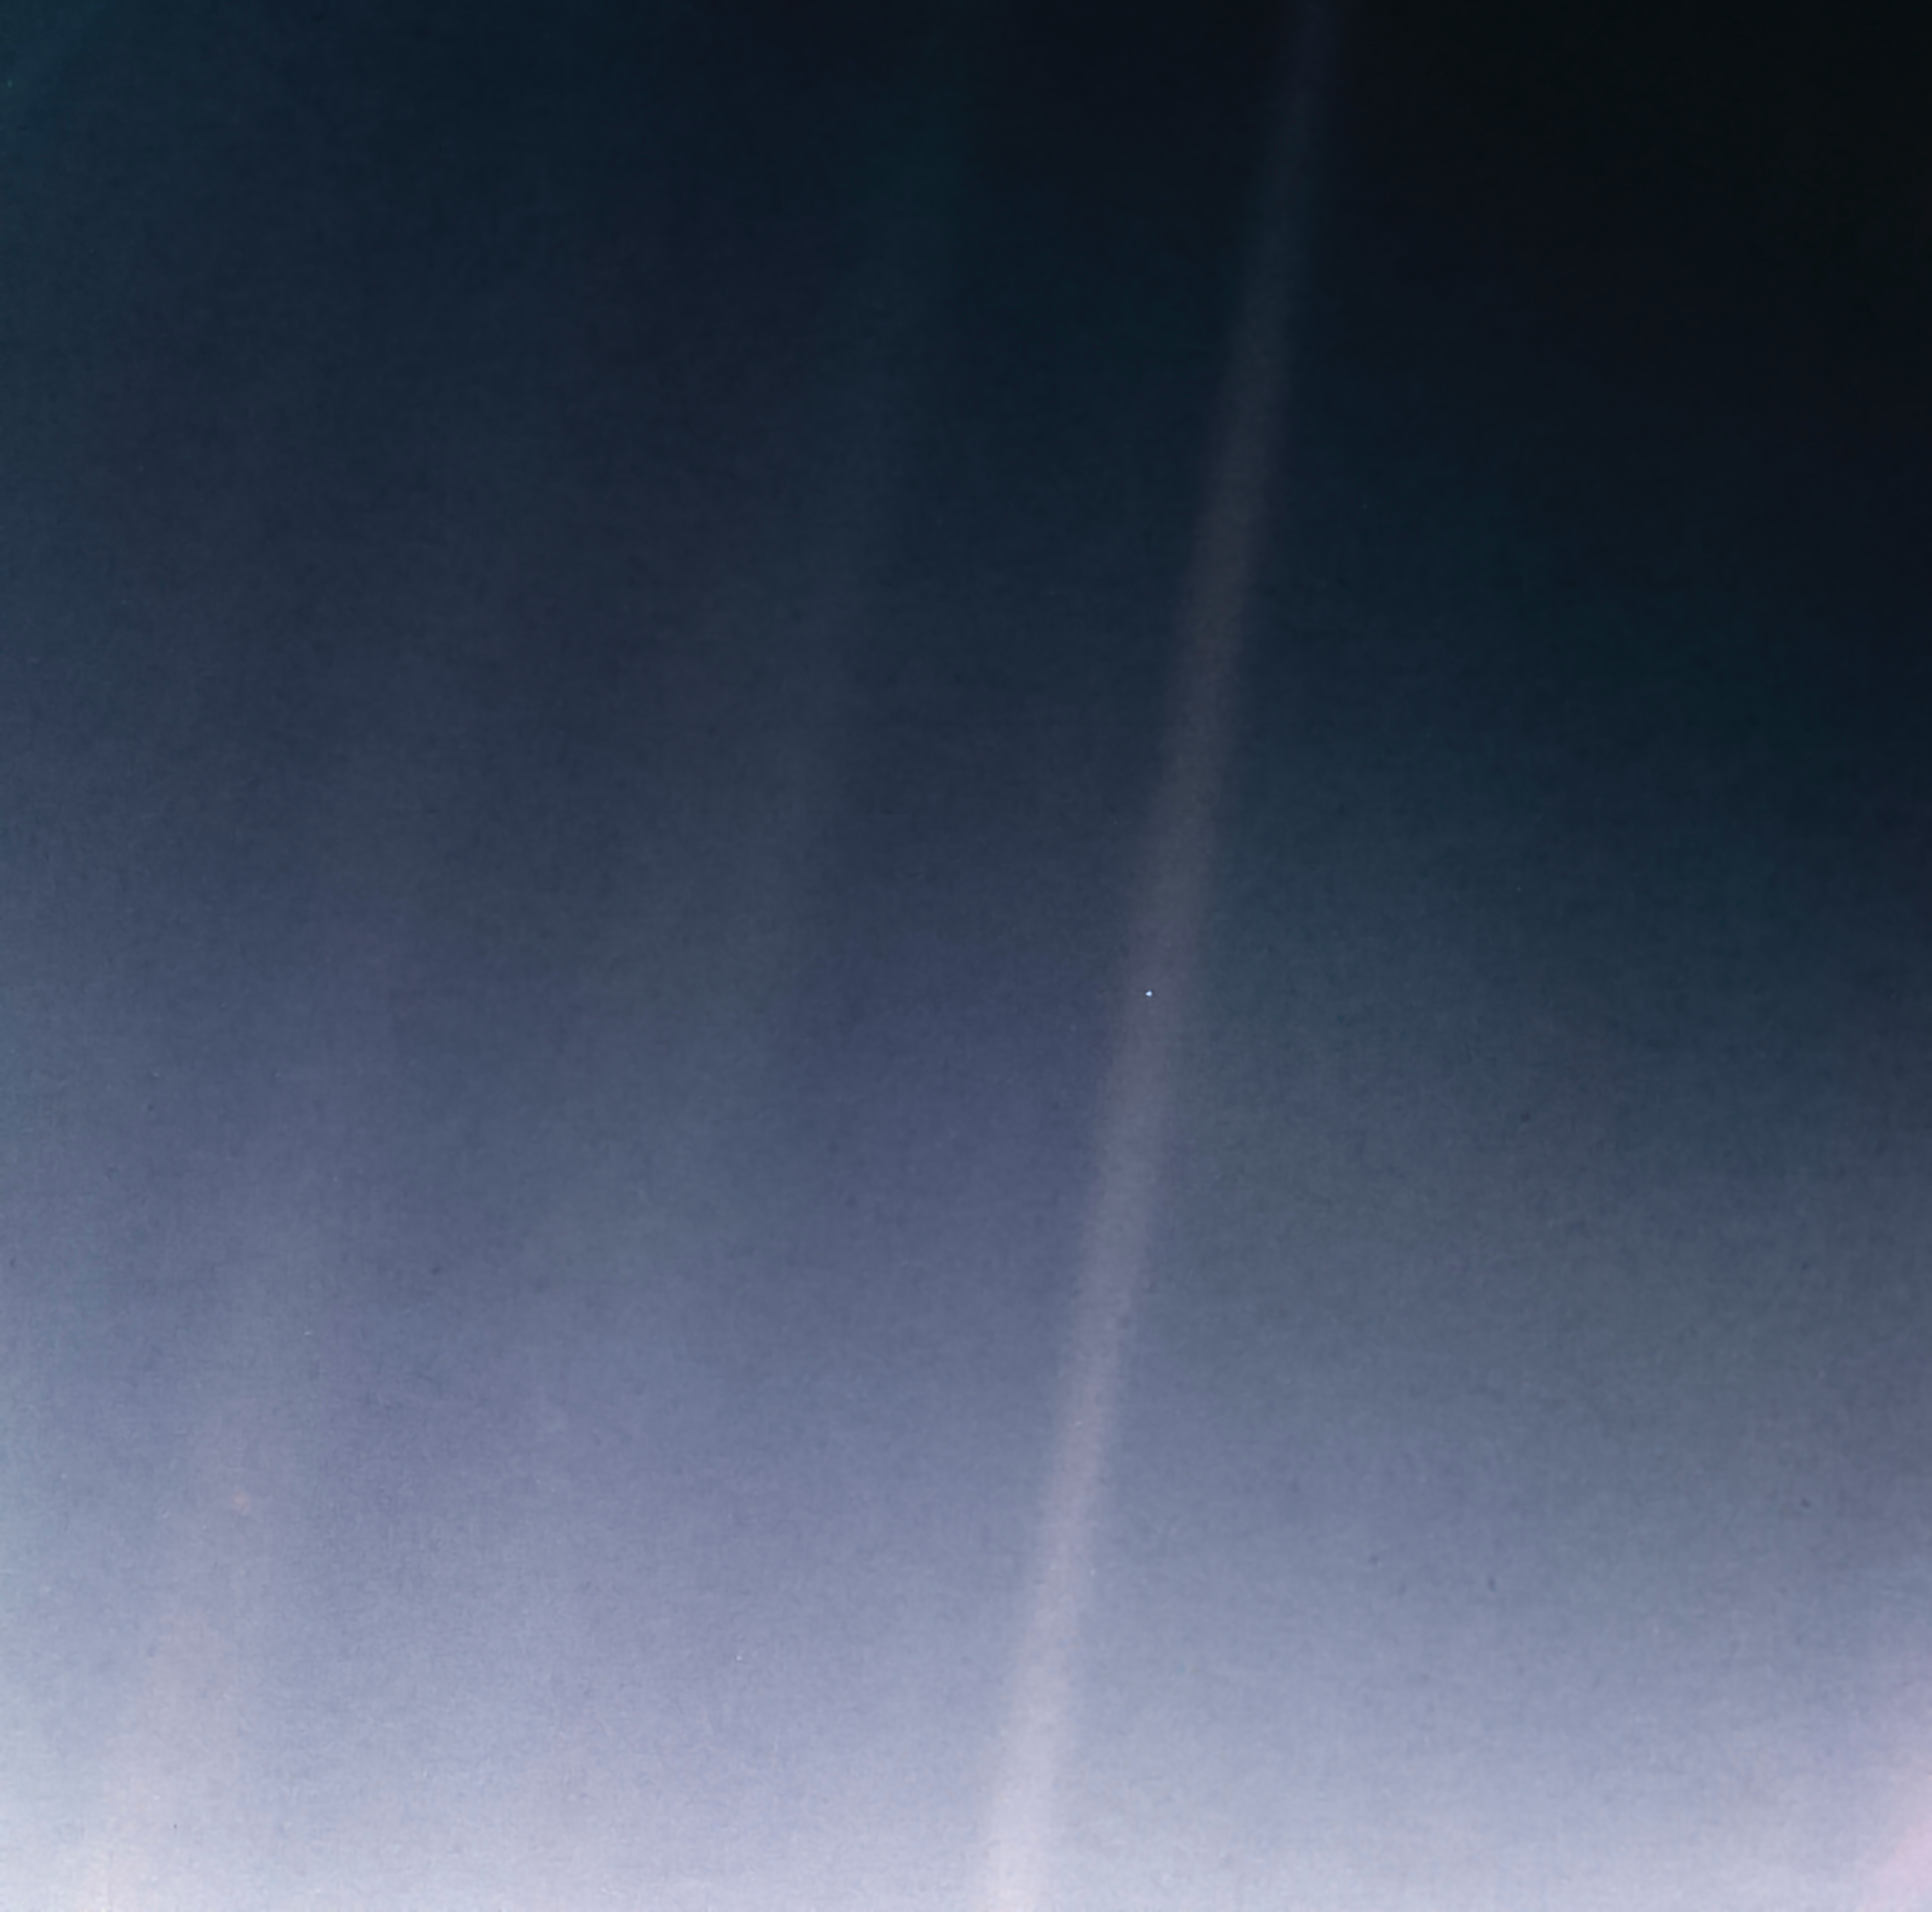

Pale Blue Dot Revisited

For the 30th anniversary of one of the most iconic images taken by NASA’s Voyager mission, a new version of the image known as “the Pale Blue Dot.”

Planet Earth is visible as a bright speck within the sunbeam just right of center and appears softly blue, as in the original version published in 1990 (see PIA00452).

This updated version uses modern image-processing software and techniques to revisit the well-known Voyager view while attempting to respect the original data and intent of those who planned the images.

In 1990, the Voyager project planned to shut off the Voyager 1 spacecraft’s imaging cameras to conserve power and because the probe, along with its sibling Voyager 2, would not fly close enough to any other objects to take pictures. Before the shutdown, the mission commanded the probe to take a series of 60 images designed to produce what they termed the “Family Portrait of the Solar System.” Executed on Valentine’s Day 1990, this sequence returned images for making color views of six of the solar system’s planets and also imaged the Sun in monochrome.

The popular name of this view is traced to the title of the 1994 book by Voyager imaging scientist Carl Sagan, who originated the idea of using Voyager’s cameras to image the distant Earth and played a critical role in enabling the family portrait images to be taken.

The image of Earth was originally published by NASA in 1990. It is republished here to commemorate the 30th anniversary of the Family Portrait of the Solar System (see PIA00451) and the Pale Blue Dot image in particular.

The planet occupies less than a single pixel in the image and thus is not fully resolved. (The actual width of the planet on the sky was less than one pixel in Voyager’s camera.) By contrast, Jupiter and Saturn were large enough to fill a full pixel in their family portrait images.

The direction of the Sun is toward the bottom of the view (where the image is brightest). Rays of sunlight scattered within the camera optics stretch across the scene. One of those light rays happens to have intersected dramatically with Earth. From Voyager 1’s vantage point — a distance of approximately 3.8 billion miles (6 billion kilometers) — Earth was separated from the Sun by only a few degrees. The close proximity of the inner planets to the Sun was a key factor preventing these images from being taken earlier in the mission, as our star was still close and bright enough to damage the cameras with its blinding glare.

The view is a color composite created by combining images taken using green, blue and violet spectral filters by the Voyager 1 Narrow-Angle Camera. They were taken at 4:48 GMT on Feb. 14, 1990, just 34 minutes before Voyager 1 powered off its cameras forever.

Like the original version, this is technically a “false-color” view, as the color-filter images used were mapped to red, green and blue, respectively. The brightness of each color channel was balanced relative to the others, which is likely why the scene appears brighter but less grainy than the original. In addition, the color was balanced so that the main sunbeam (which overlays Earth) appears white, like the white light of the Sun.

At its original resolution, the newly processed color image is 666 by 659 pixels in size; this is Figure A. The main image is an enlarged version.

The image was processed by JPL engineer and image processing enthusiast Kevin M. Gill with input from two of the image’s original planners, Candy Hansen and William Kosmann.

Credit: NASA/JPL-Caltech